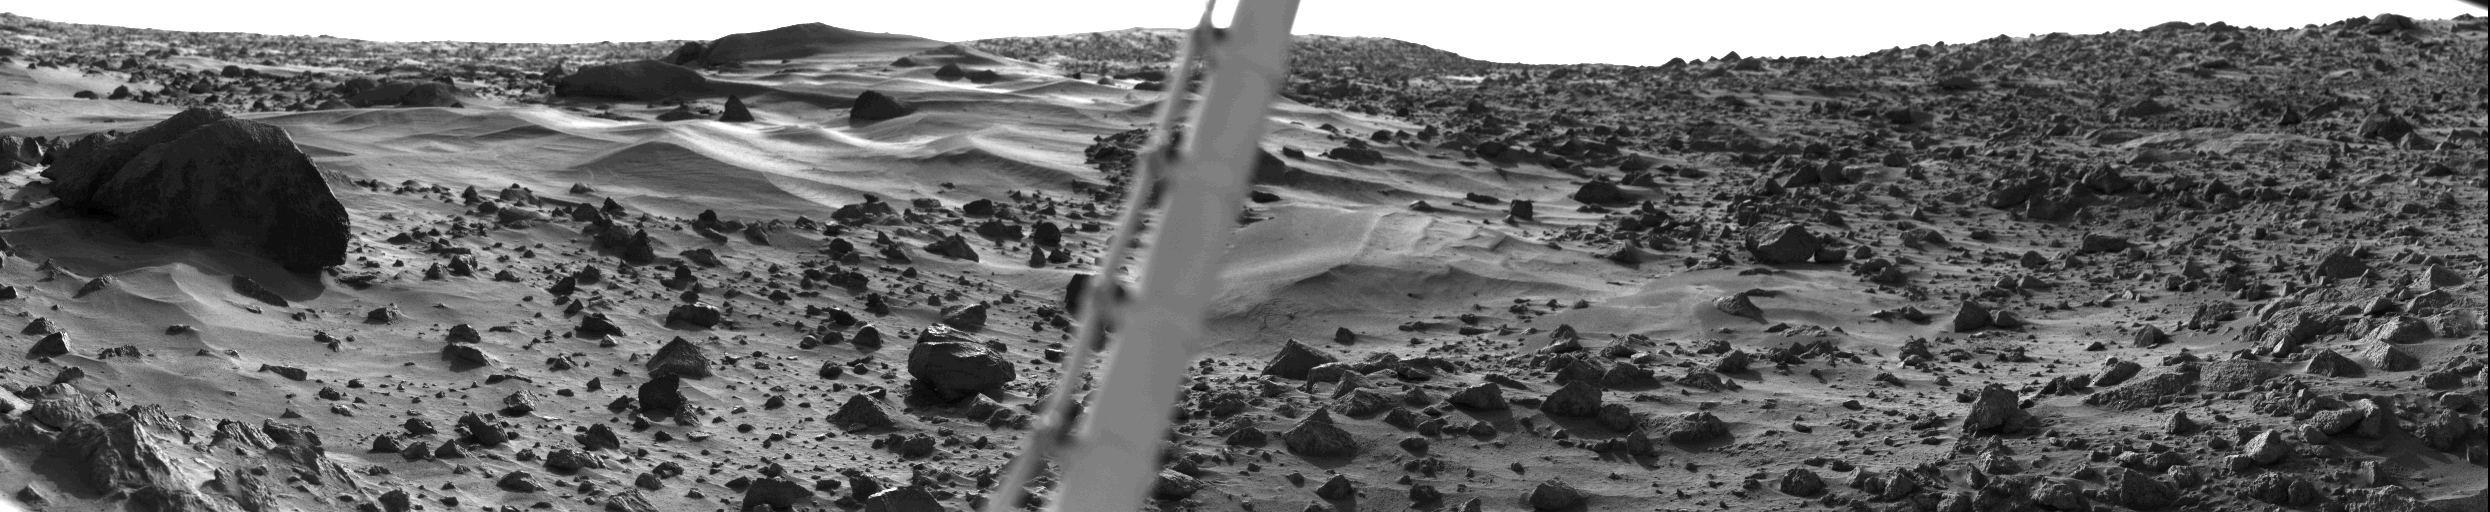

Martian Dune Field

This spectacular picture of the Martian landscape by the Viking 1 Lander shows a dune field with features remarkably similar to many seen in the deserts of Earth. The dramatic early morning lighting – 7:30 a.m. local Mars time–reveals subtle details and shading. Taken yesterday (August 3) by the Lander s camera #1, the picture covers 100, looking northeast at left and southeast at right. Viking scientists have studied areas very much like the one in this view in Mexico and in California (Kelso, Death Valley, Yuma). The sharp dune crests indicate the most recent wind storms capable of moving sand over the dunes in the general direction from upper left to lower right. Small deposits downwind of rocks also indicate this wind direction. Large boulder at left is about eight meters (25 feet) from the spacecraft and measures about one by three meters (3 by 10 feet). The meteorology boom, which supports Viking s miniature weather station, cuts through the picture s center. The sun rose two hours earlier and is about 30 above the horizon near the center of the picture.

Credit: NASA/JPL